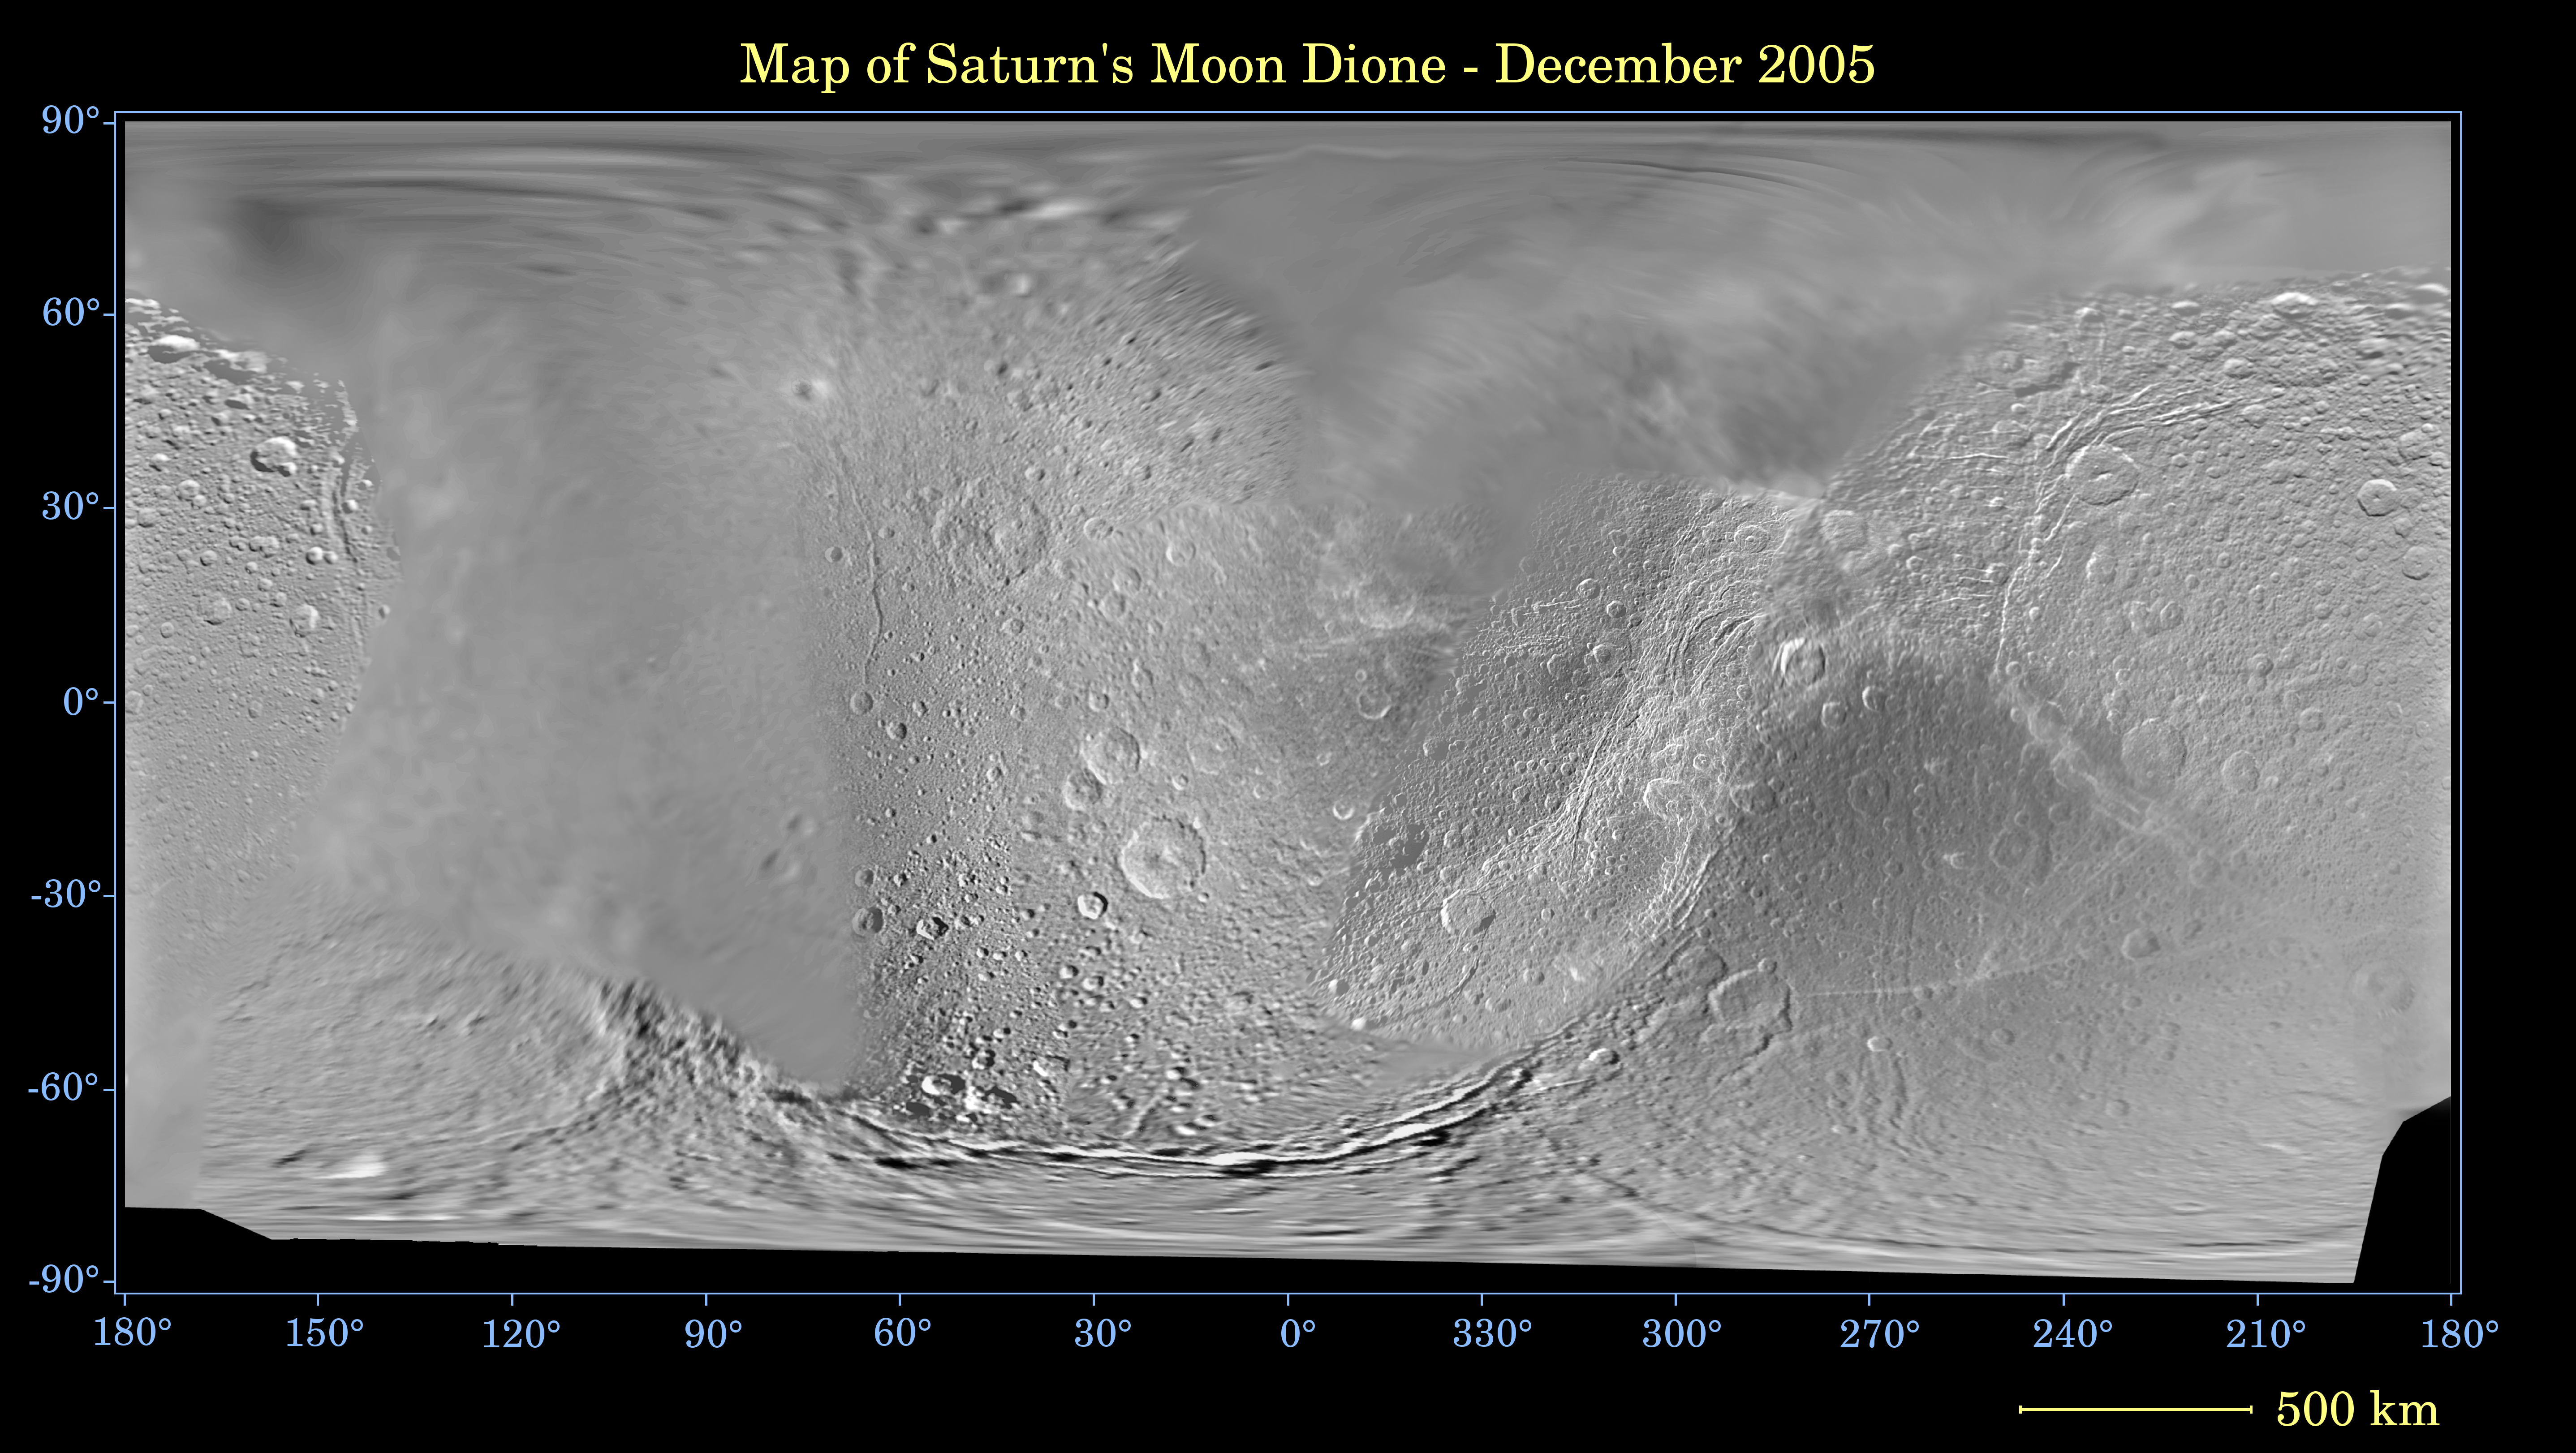

Map of Dione — December 2005

This global digital map of Saturn’s moon Dione was created using data taken during Cassini and Voyager spacecraft flybys. The map is an equidistant projection and has a scale of 977 meters (3,205 feet) per pixel.

The mean radius of Dione used for projection of this map is 560 kilometers (348 miles). The resolution of the map is 10 pixels per degree.

The Cassini-Huygens mission is a cooperative project of NASA, the European Space Agency and the Italian Space Agency. The Jet Propulsion Laboratory, a division of the California Institute of Technology in Pasadena, manages the mission for NASA’s Science Mission Directorate, Washington, D.C. The Cassini orbiter and its two onboard cameras were designed, developed and assembled at JPL. The imaging operations center is based at the Space Science Institute in Boulder, Colo.

Credit: NASA/JPL/Space Science Institute